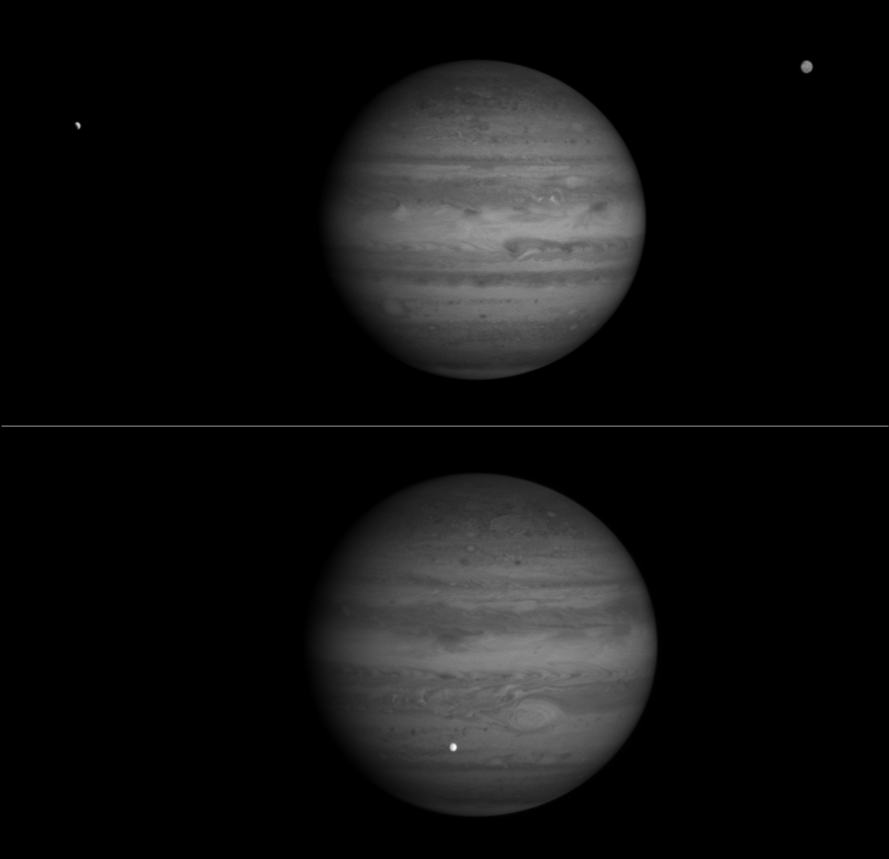

Jupiter and Europa in Near Infrared

These two images, taken by NASA’s Cassini spacecraft, show Jupiter in a near-infrared wavelength, and catch Europa, one of Jupiter’s largest moons, at different phases.

Cassini’s narrow-angle camera took both images, the upper one from a distance of 69.9 million kilometers (43.4 million miles) on Oct. 17, 2000, and the lower one from a distance of 65.1 million kilometers (40.4 million miles) on Oct. 22, 2000. Both were taken at a wavelength of 727 nanometers, which is in the near-infrared region of the electromagnetic spectrum.

The camera’s 727-nanometer filter accepts only a narrow spectral range centered on a relatively strong absorption feature due to methane gas. In this spectral region, the amount of light reflected by Jupiter’s clouds is only half that reflected in a nearby spectral region outside the methane band. The features that are brightest in these images are the highest and thickest clouds, such as the Great Red Spot and the band of clouds girding the equator, as these scatter sunlight back to space before it has a chance to be absorbed by the methane gas in the atmosphere. This stratigraphic effect can be seen even more prominently in an image released on Oct. 23, 2000, taken in the stronger methane band at 889 nanometers, in which the only bright features are the highest hazes over the equator, the poles and the Great Red Spot. By comparing images taken in the 727 nanometer filter with others taken at 889 nanometers and at a weaker methane band at 619 nanometers, researchers will probe the heights and thickness of clouds in Jupiter’s atmosphere.

Europa, a satellite of Jupiter about the size of Earth’s Moon, is visible to the left of Jupiter in the upper image, and in front of the planet in the lower image. Another of Jupiter’s Galilean satellites, Ganymede, which is larger than the planet Mercury, is to the right in the upper image, with brightness variations visible across its surface. In the upper image, Europa is caught entering Jupiter’s shadow, and hence appears as a bright crescent; in the lower image, it is seen about one-and-a-half orbits later, in transit across the face of the planet. Because there is neither methane nor any strong absorber in this spectral region on the surface of Europa, it appears strikingly white and bright compared to Jupiter.

Imaging observations of the moons Europa, Io and Ganymede entering and passing through Jupiter’s shadow are planned for the two-week period surrounding Cassini’s closest approach on Dec. 30, 2000. The purpose of these eclipse observations is to detect and measure the variability of emissions that arise from the interaction of the satellites’ tenuous atmospheres with the charged particles trapped in Jupiter’s magnetic field.

At the times these images were taken, Cassini was about 3.3 degrees above Jupiter’s equatorial plane, and the Sun-Jupiter-spacecraft angle was about 20 degrees.

Cassini is a cooperative project of NASA, the European Space Agency and the Italian Space Agency. The Jet Propulsion Laboratory, a division of the California Institute of Technology in Pasadena, Calif., manages the Cassini mission for NASA’s Office of Space Science, Washington, D.C.

Credit: NASA/JPL/University of Arizona